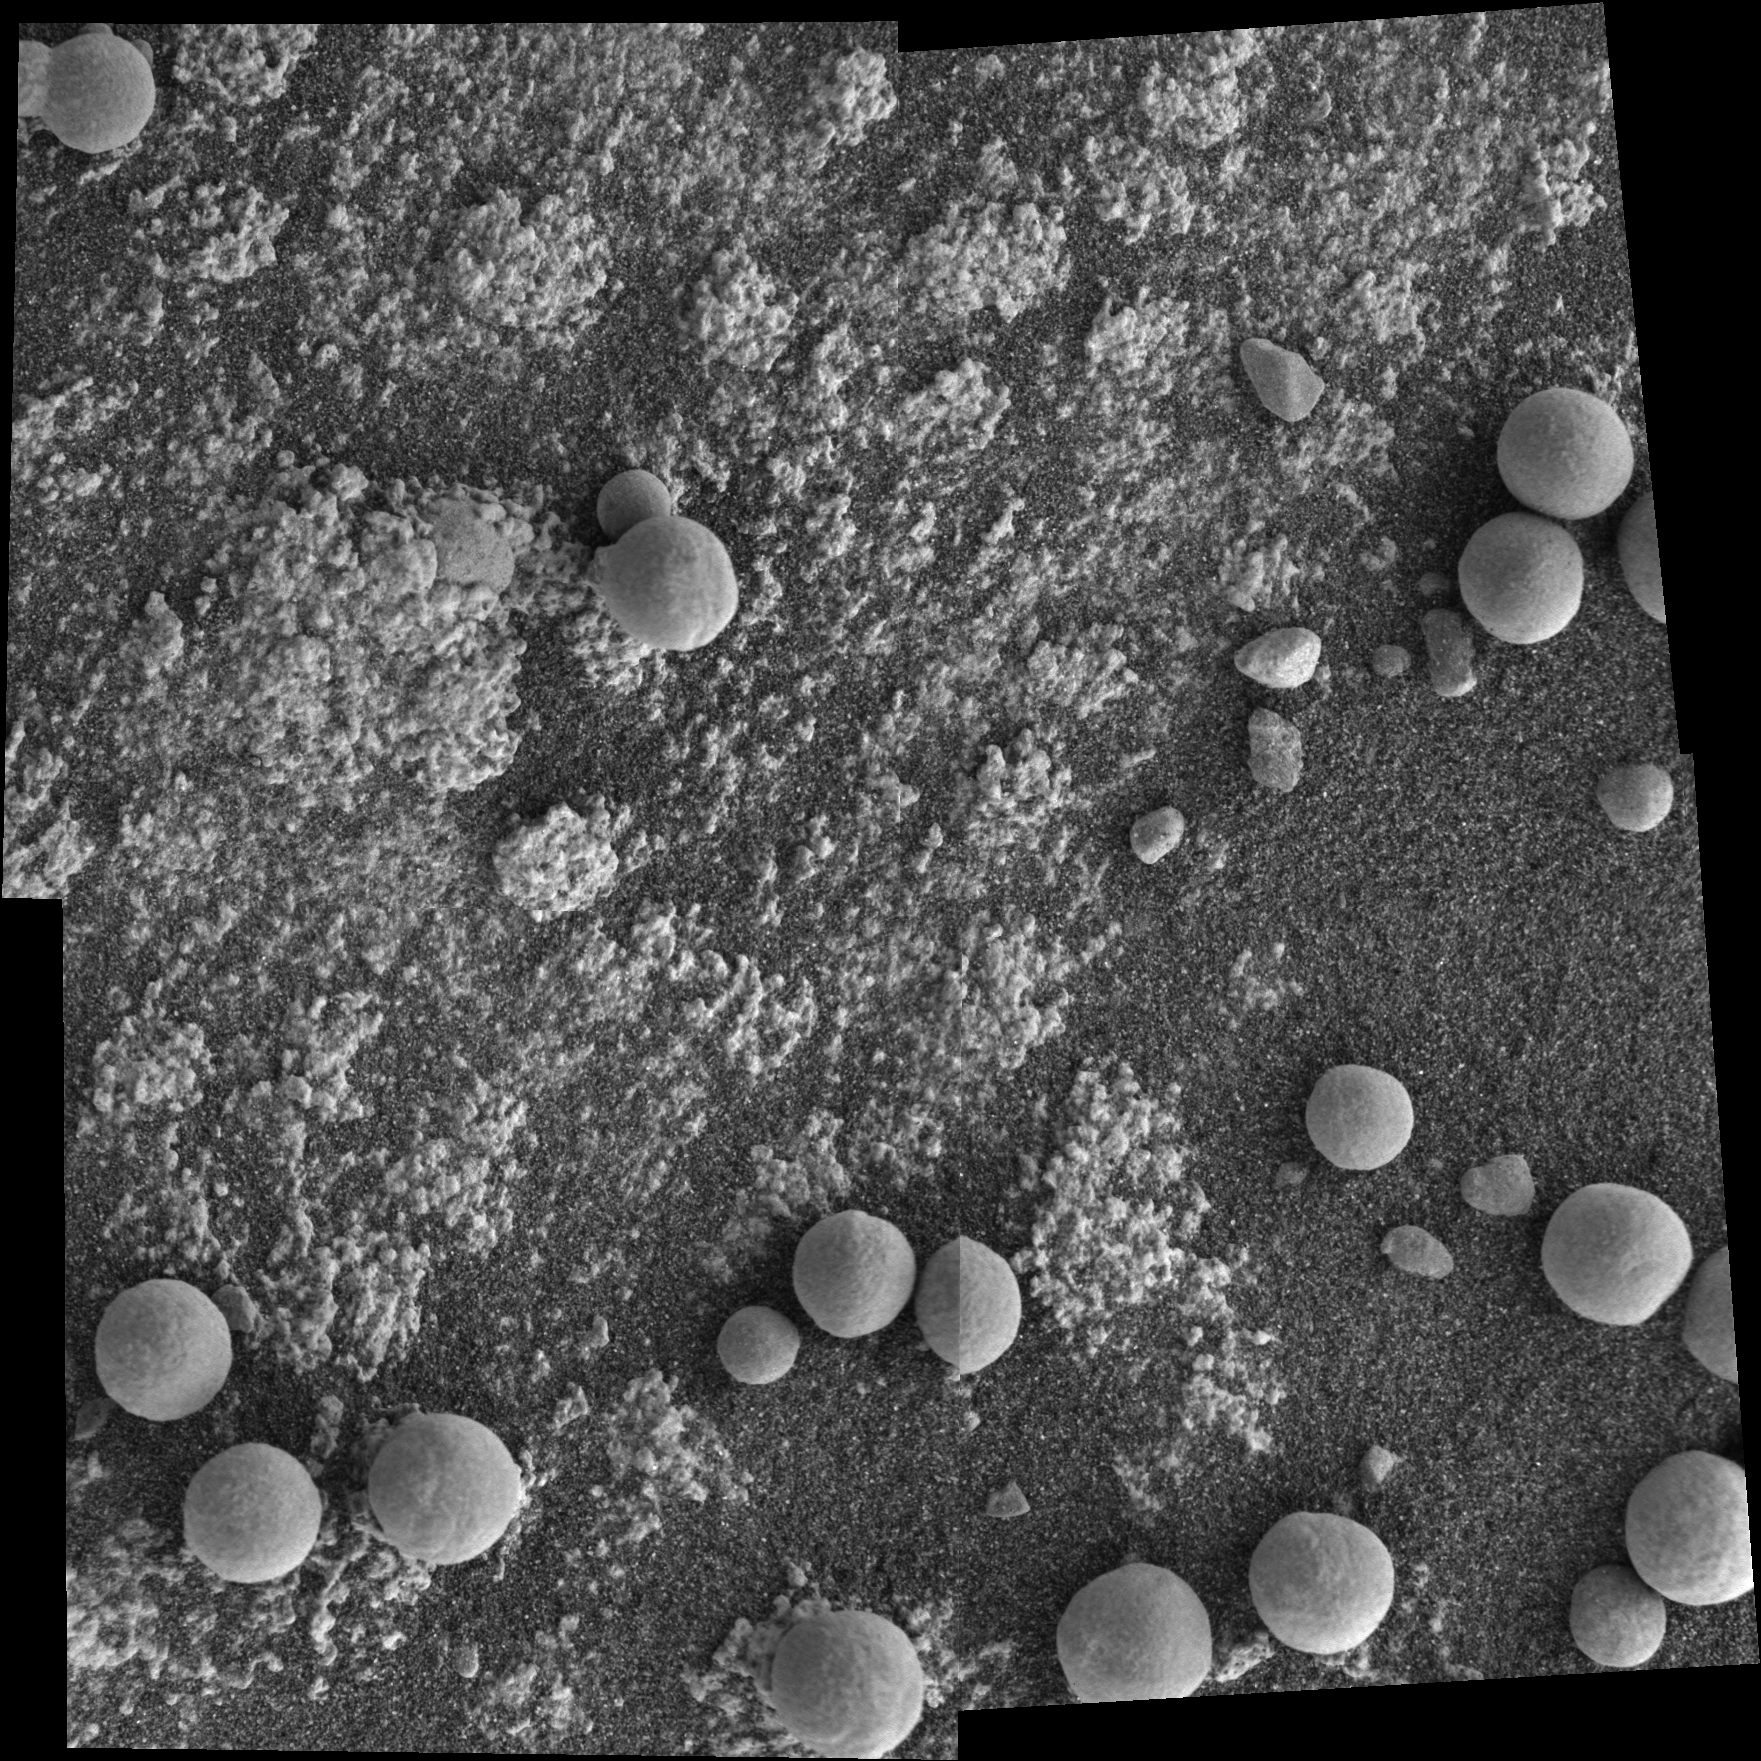

‘Diamond Jenness’: Before the Grind

This microscopic imager mosaic of the rock called “Diamond Jenness” was snapped on sol 177 before NASA’s Mars Exploration Rover Opportunity ground into the surface with its rock abrasion tool, or “Rat.”

Opportunity has bored nearly a dozen holes into the inner walls of “Endurance Crater.” On sols 177 and 178 (July 23 and July 24, 2004), the rover worked double-duty on Diamond Jenness. Surface debris and the bumpy shape of the rock resulted in a shallow and irregular hole, only about 2 millimeters (0.08 inch) deep. The final depth was not enough to remove all the bumps and leave a neat hole with a smooth floor. This extremely shallow depression was then examined by the rover’s alpha particle X-ray spectrometer. On Sol 178, Opportunity’s “robotic rodent” dined on Diamond Jenness once again, grinding almost an additional 5 millimeters (about 0.2 inch). The rover then applied its Moessbauer spectrometer to the deepened hole. This double dose of Diamond Jenness enabled the science team to examine the rock at varying layers. Results from those grindings are currently being analyzed.

The image mosaic is about 6 centimeters (2.4 inches) across.

Credit: NASA/JPL/Cornell/USGS